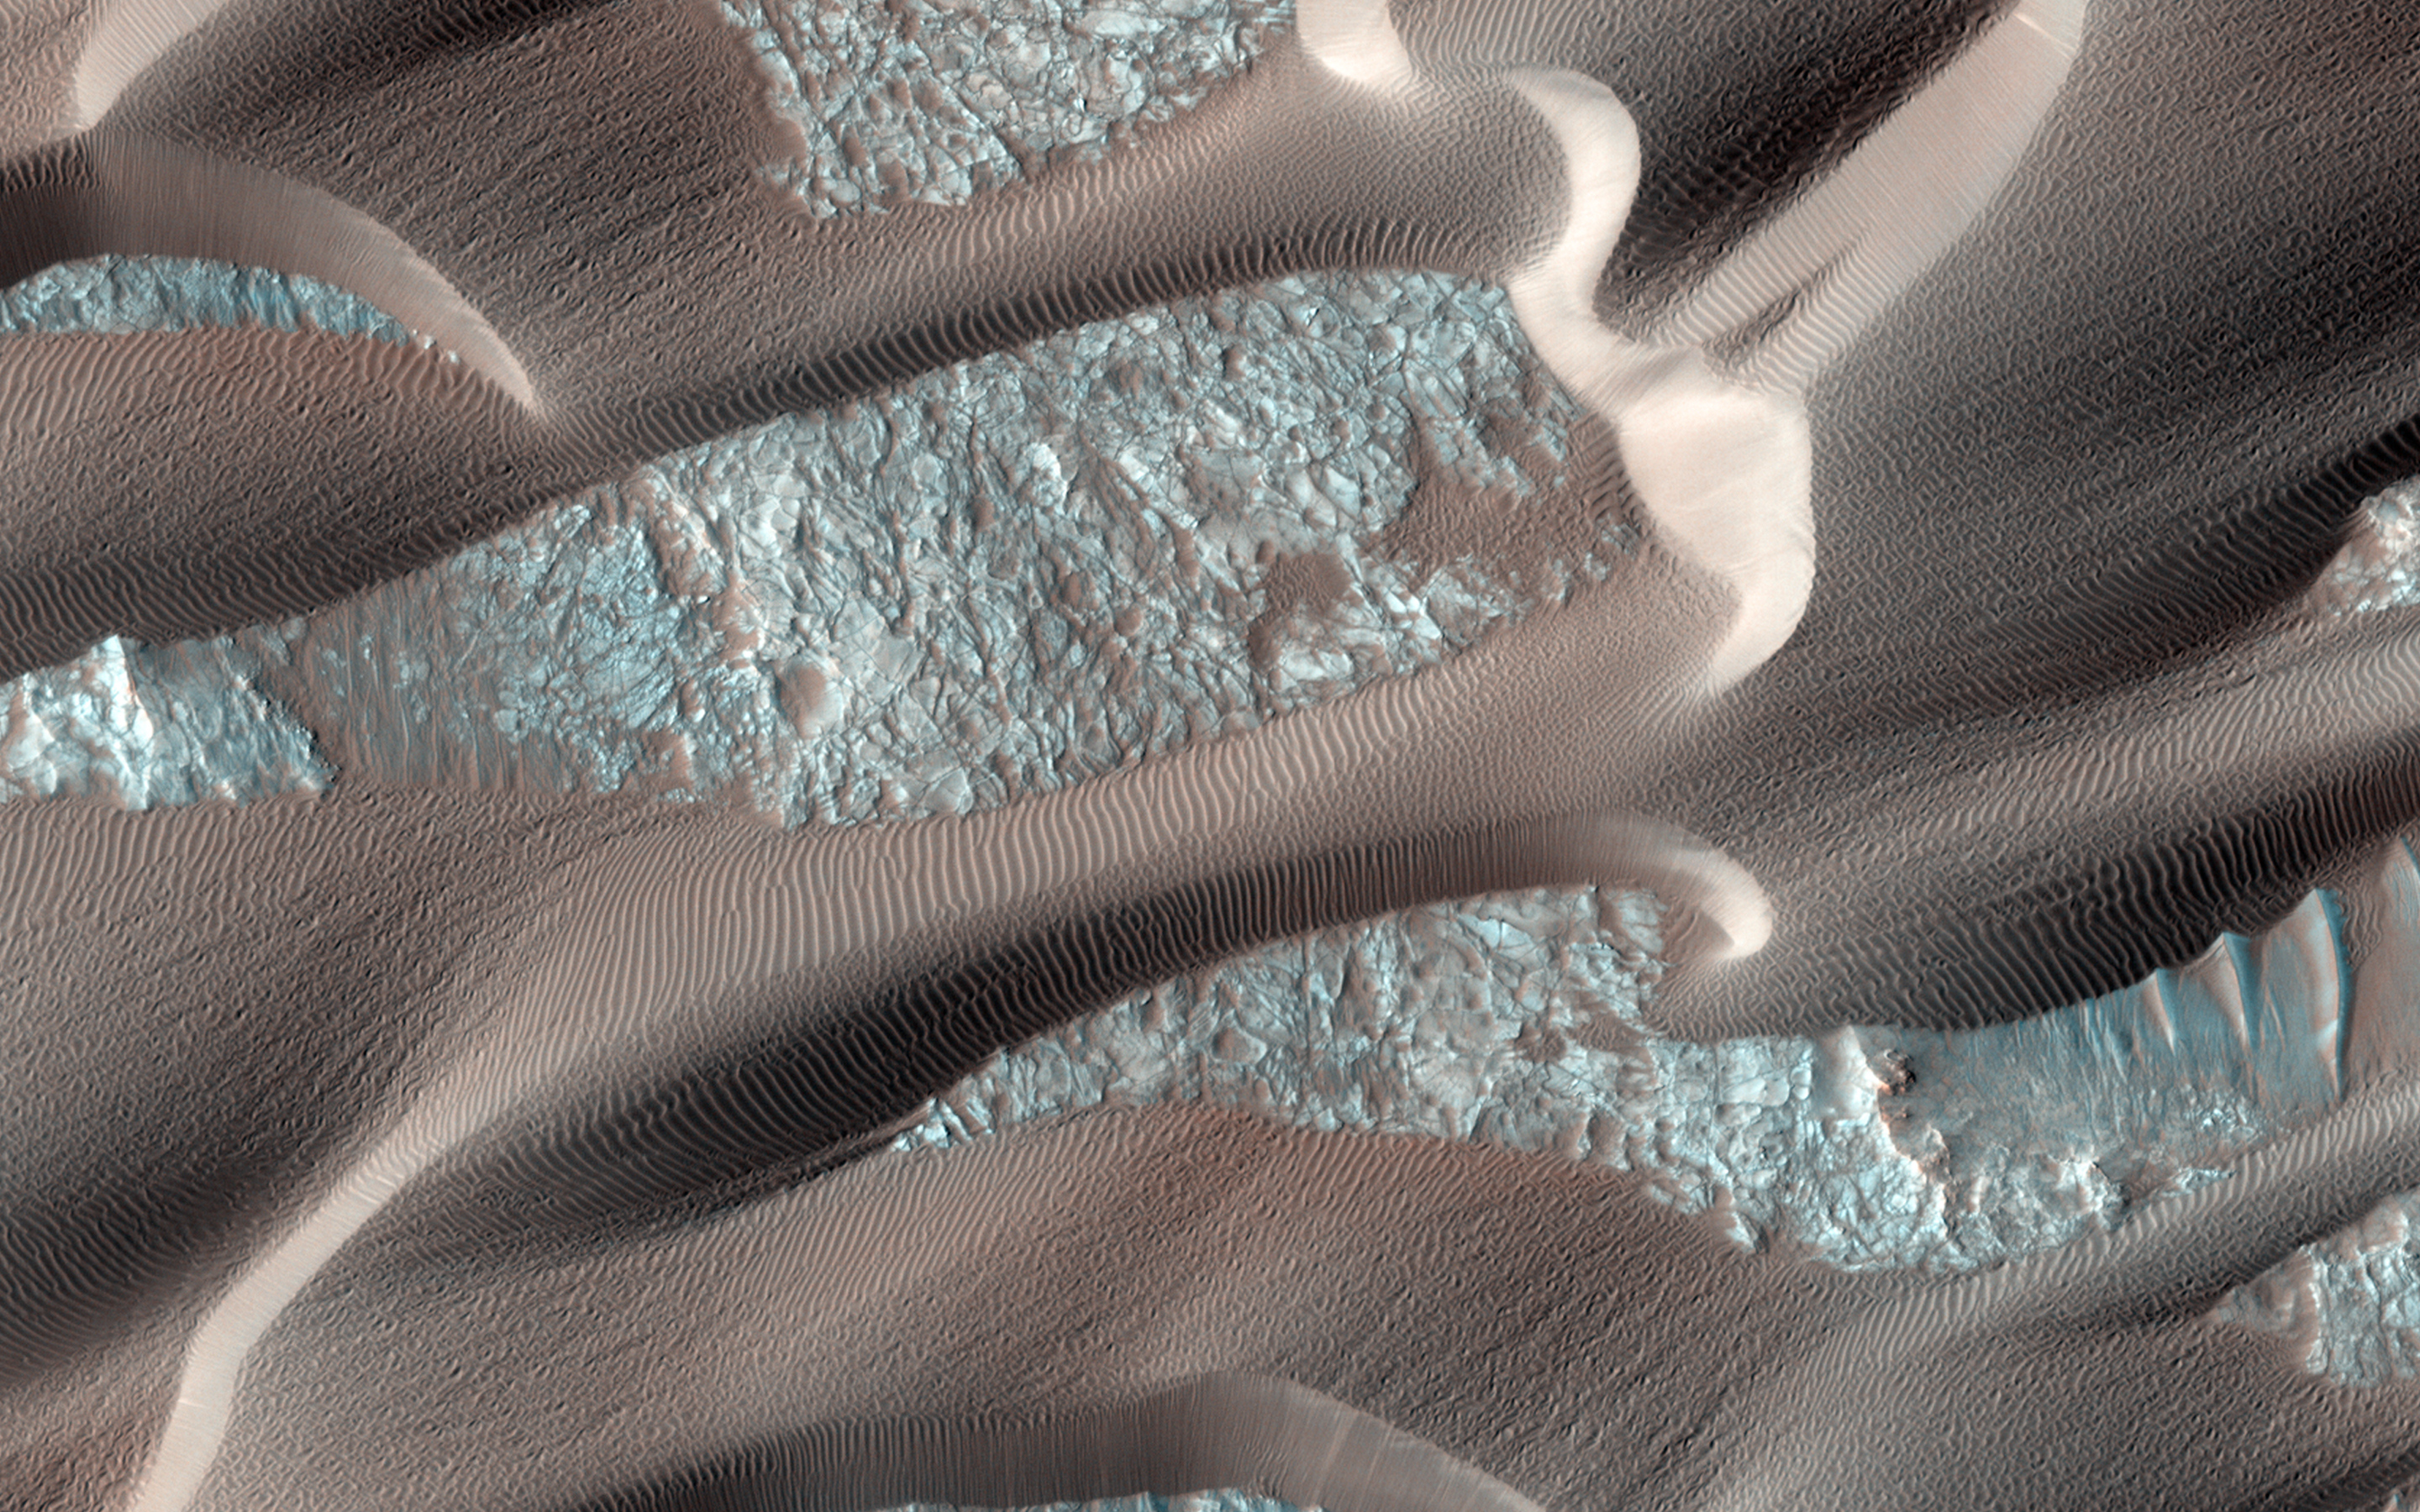

Continual Dune and Ripple Migration in Nili Patera

Nili Patera is a region on Mars in which dunes and ripples are moving rapidly. HiRISE continues to monitor this area every couple of months to see changes over seasonal and annual time scales.

Here we see obvious activity over a span of less than two Earth years. Three prominent changes are obvious: 1) the dunes are migrating, with position differences of a few meters in some areas; 2) the ripples on the surfaces of the dunes have undergone so much change that they cannot be reliably tracked over this time interval; and 3) the lee faces of the dunes exhibit new avalanches.

These results show that Nili Patera, and other regions on Mars, are areas of active sand migration and landscape erosion.

HiRISE is one of six instruments on NASA’s Mars Reconnaissance Orbiter. The University of Arizona, Tucson, operates HiRISE, which was built by Ball Aerospace & Technologies Corp., Boulder, Colorado. NASA’s Jet Propulsion Laboratory, a division of the California Institute of Technology in Pasadena, manages the Mars Reconnaissance Orbiter Project for NASA’s Science Mission Directorate, Washington.

Credit: NASA/JPL-Caltech/Univ. of Arizona